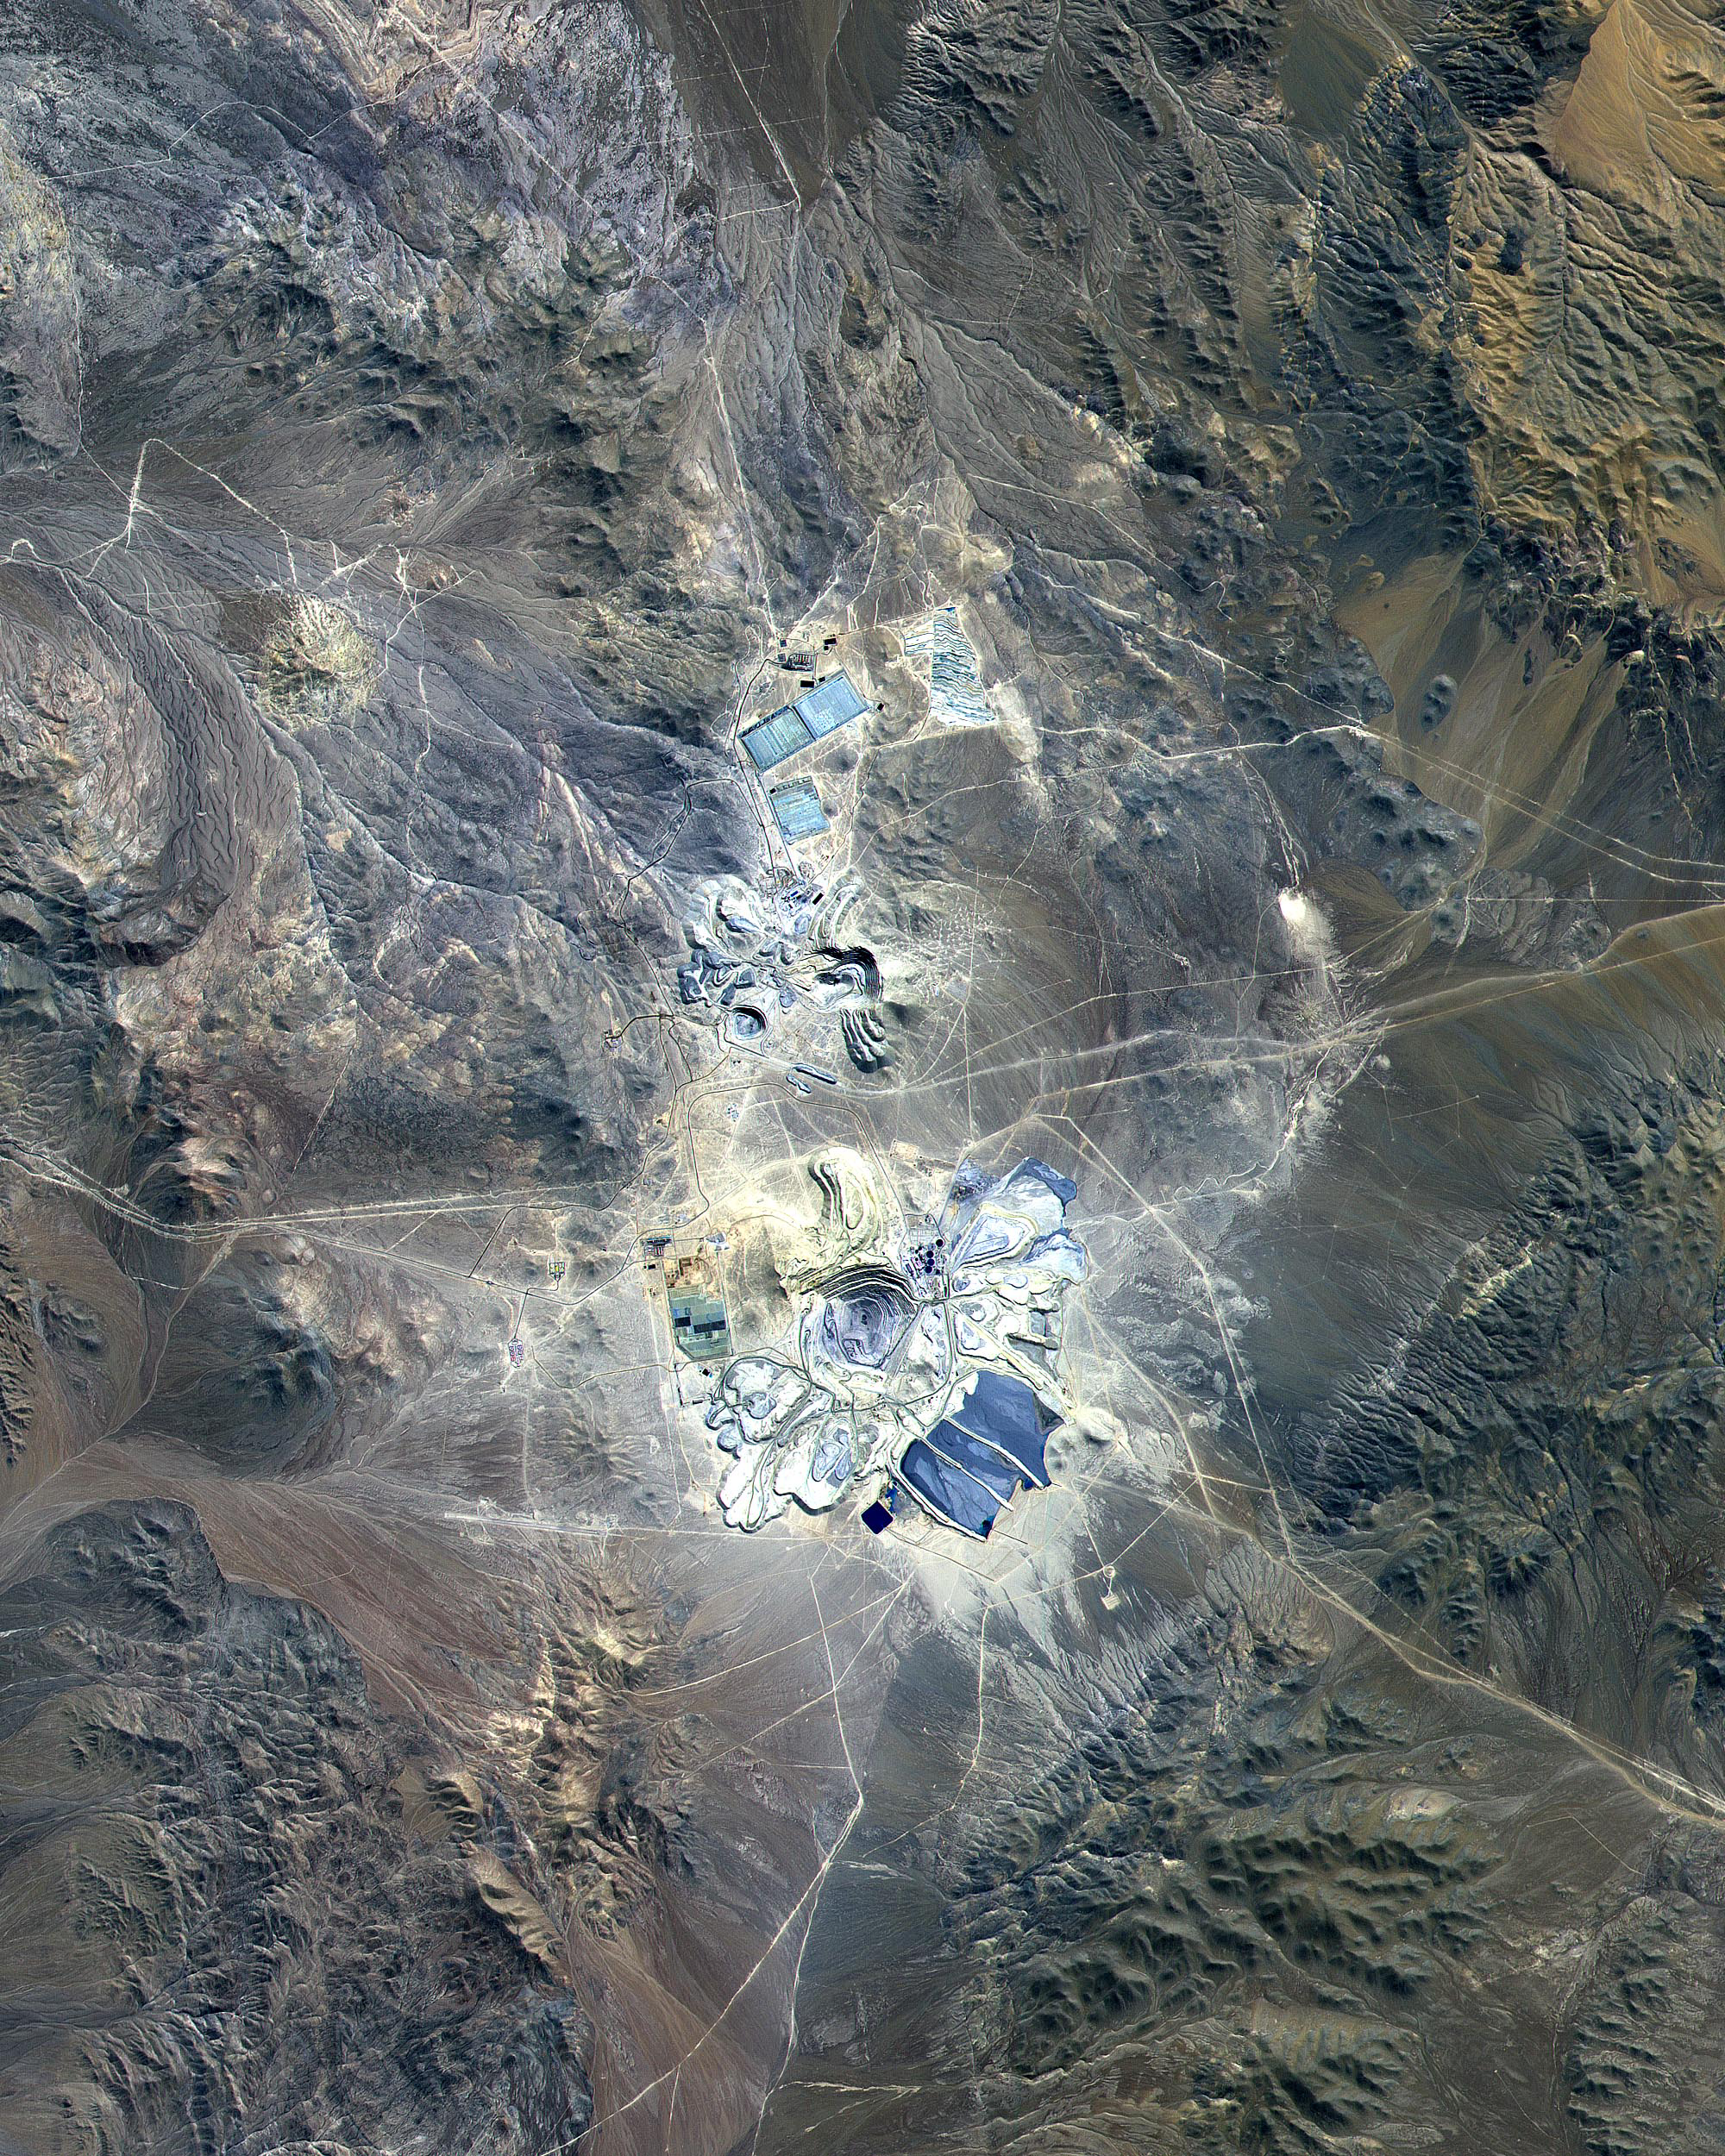

Escondida Mine, Chile

Figure 1

This ASTER image covers 30 by 37 km in the Atacama Desert, Chile and was acquired on April 23, 2000. The Escondida Cu-Au-Ag open-pit mine is at an elevation of 3050 m, and came on stream in 1990. Current capacity is 127,000 tons/day of ore; in 1999 production totaled 827,000 tons of copper, 150,000 ounces of gold and 3.53 million ounces of silver. Primary concentration of the ore is done on-site; the concentrate is then sent to the coast for further processing through a 170 km long, 9 pipe. Escondida is related geologically to three porphyry bodies intruded along the Chilean West Fissure Fault System. A high grade supergene cap overlies primary sulfide ore. This image is a conventional 3-2-1 RGB composite. Figure 1 displays SWIR bands 4-6-8 in RGB, and highlights lithologic and alteration differences of surface units. The image is located at 24.3 degrees south latitude and 69.1 degrees west longitude.

The U.S. science team is located at NASA’s Jet Propulsion Laboratory, Pasadena, Calif. The Terra mission is part of NASA’s Science Mission Directorate.

Credit: NASA/GSFC/METI/ERSDAC/JAROS, and U.S./Japan ASTER Science Team